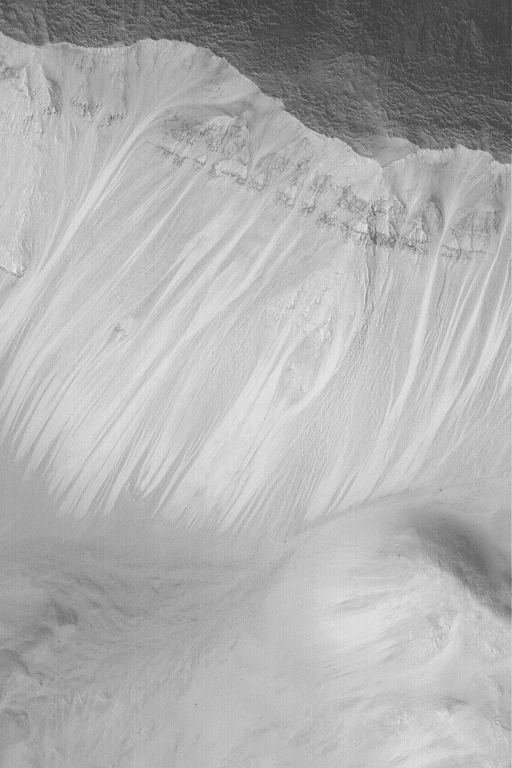

Layers in Crater Wall

MGS MOC Release No. MOC2-555, 25 November 2003

This Mars Global Surveyor (MGS) Mars Orbiter Camera (MOC) picture shows layers exposed in the upper wall of a meteor impact crater, and the dry talus that has been shed from this layered slope. This September 2003 image is located near 30.2°N, 272.8°W. The image covers an area 3 km (1.9 mi) wide, and is illuminated by sunlight from the lower left.

Credit: NASA/JPL/Malin Space Science Systems